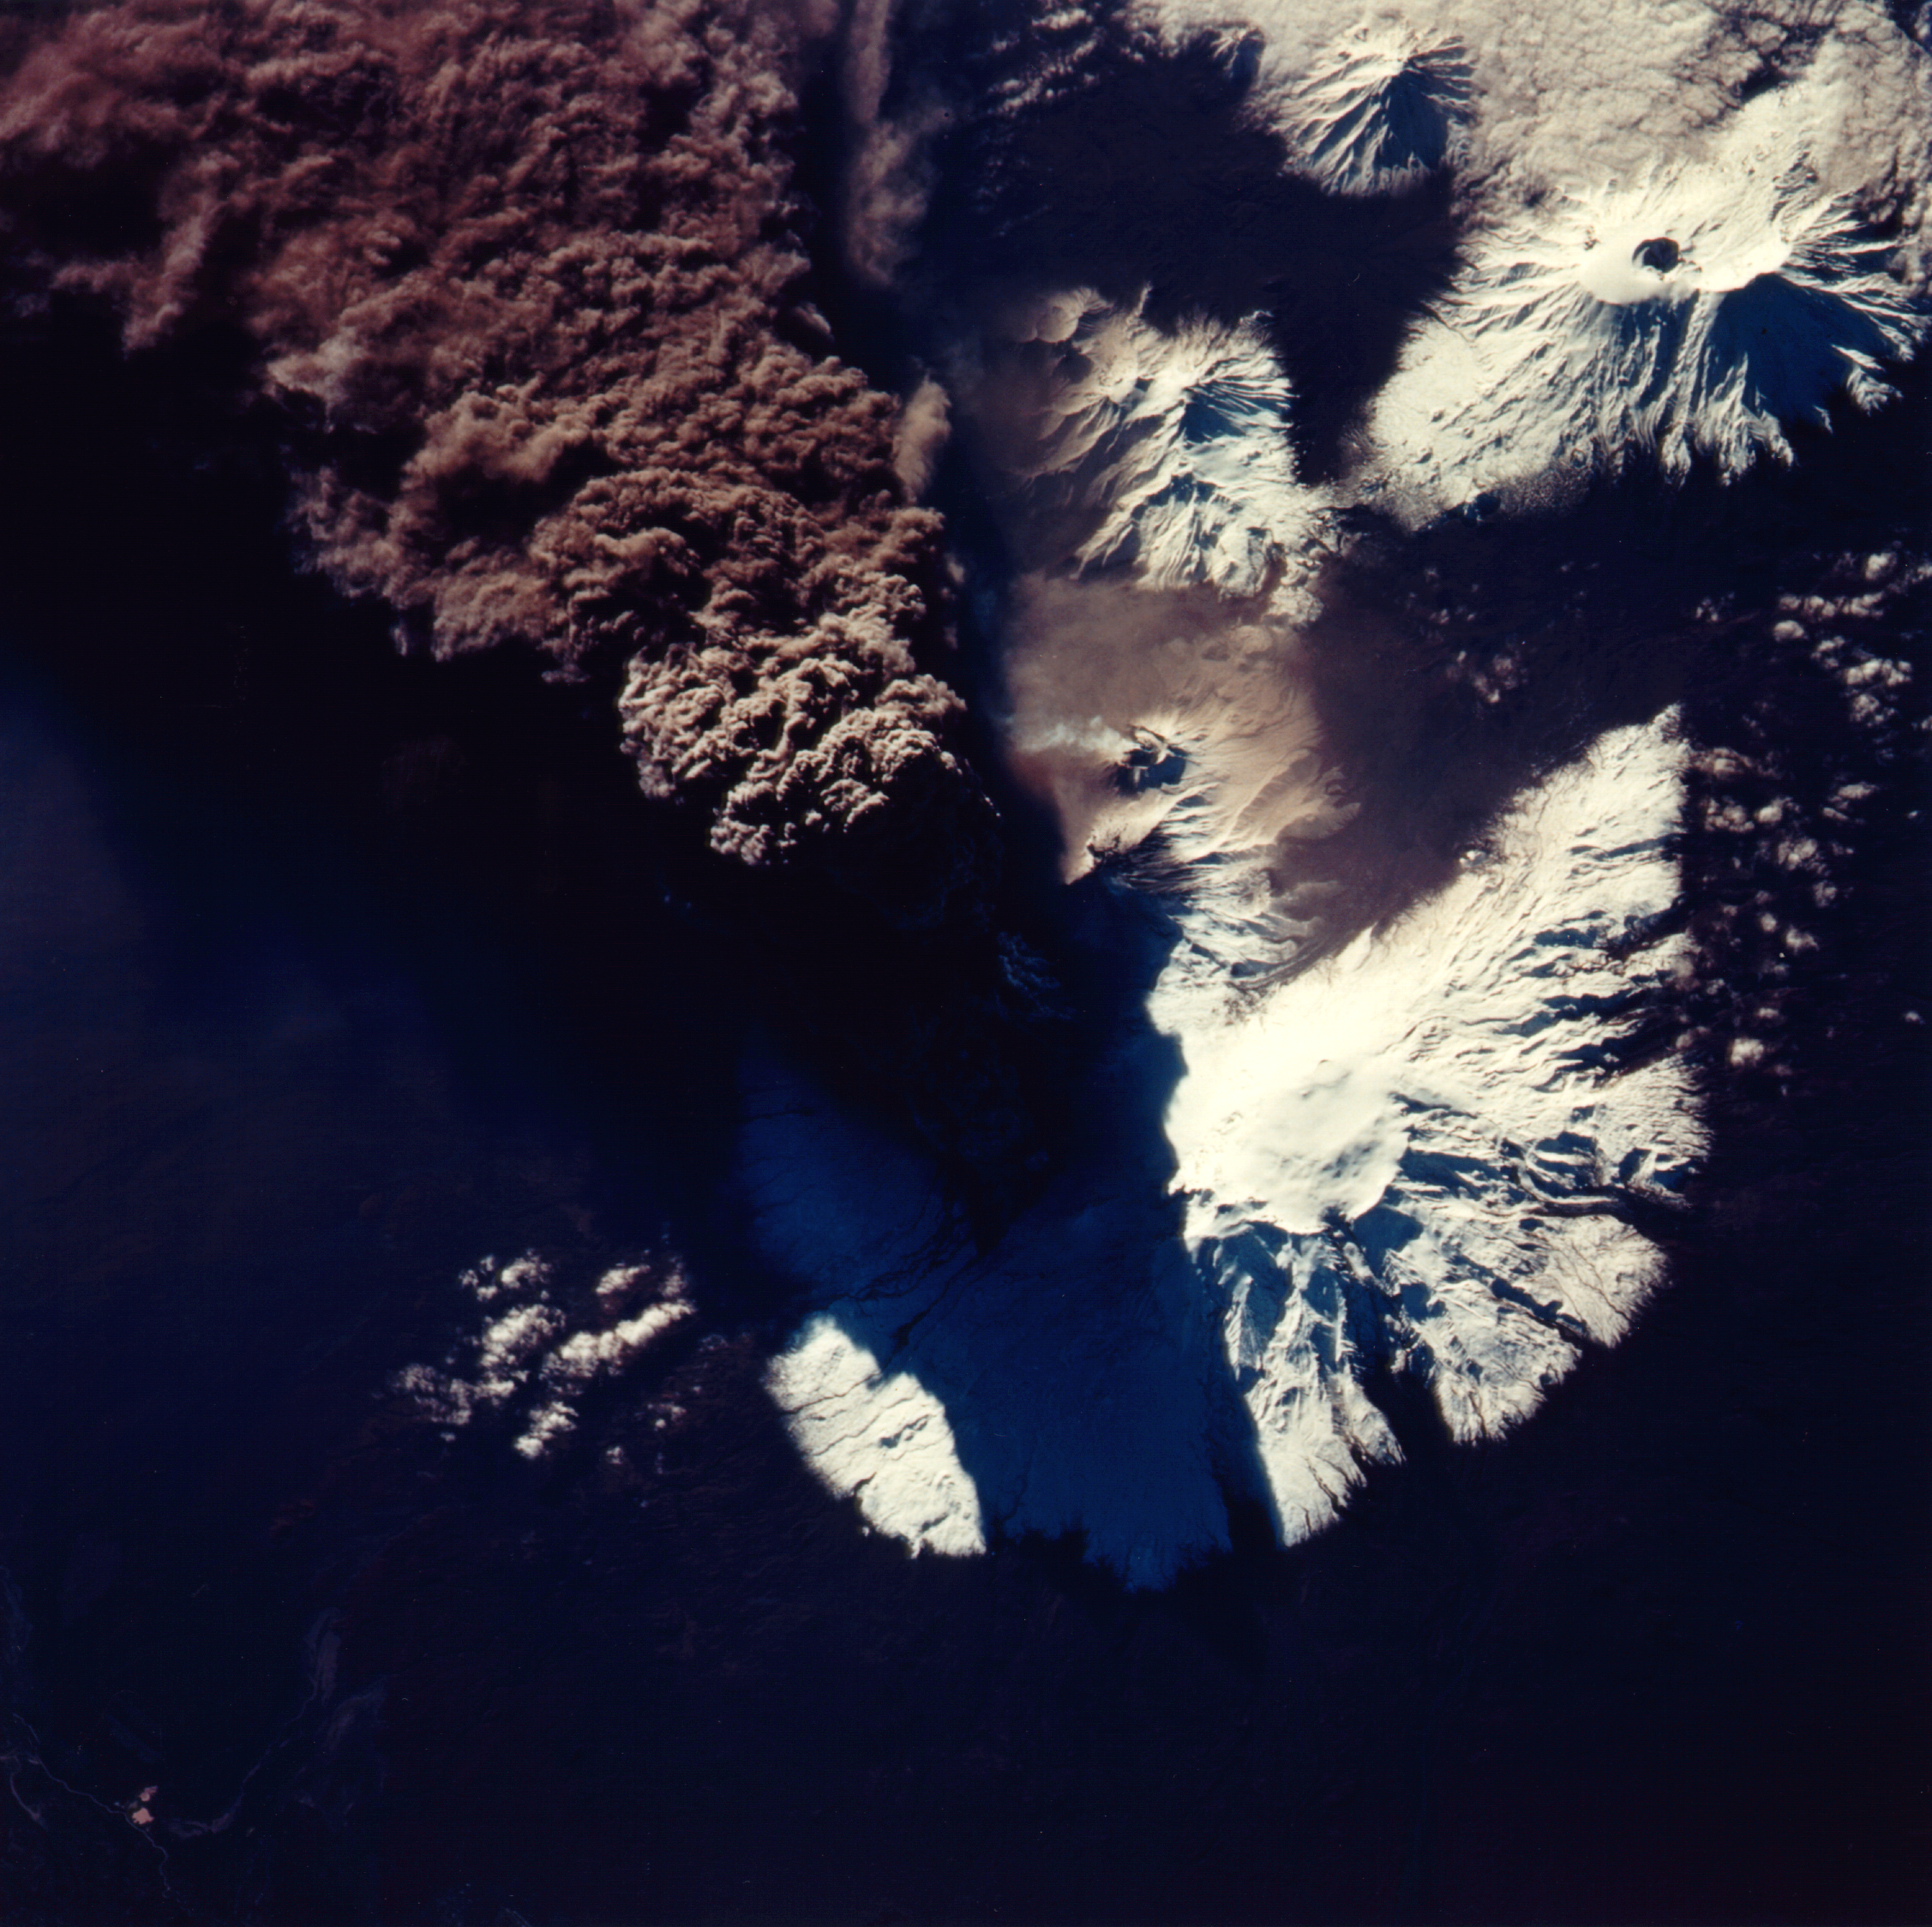

Space Radar Image of Kliuchevskoi Volcano,Russia

This photograph of the eruption of Kliuchevskoi volcano, Kamchatka, Russia was taken by space shuttle Endeavour astronauts during the early hours of the eruption on September 30, 1994. The ash plume, which reached heights of more than 18 kilometers (50,000 feet), is emerging from a vent on the north flank of Kliuchevskoi, partially hidden by the plume and its shadow in this view. The photograph is oriented with north toward the bottom, for comparison with the Spaceborne Imaging Radar C/X-Band Synthetic Aperture Radar (SIR-C/X-SAR) image (P-44823) that was acquired a few days later. Near the center of the photo, a small whitish steam plume may be seen emanating from the growing lava dome of a companion volcano, Bezymianny.

Credit: NASA/JPL